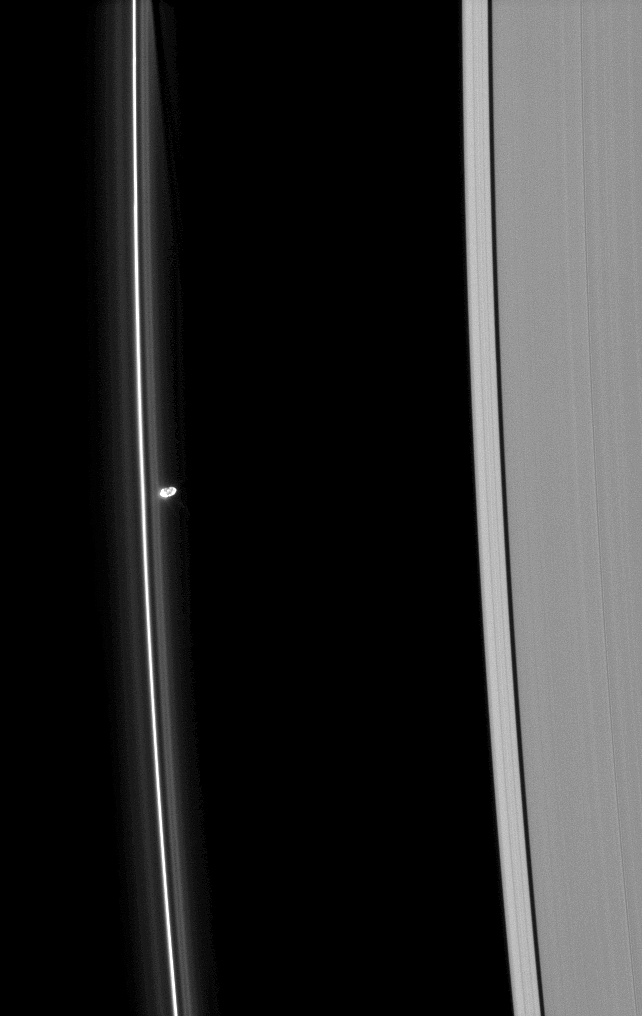

Between the Lines

Prometheus is seen near Saturn’s tenuous F ring as the moon orbits in the Roche Division, between the F and A rings.

The gravity of potato-shaped Prometheus (86 kilometers, or 53 miles across) periodically creates streamer-channels in the F ring. See PIA10461 and PIA10593 to learn more. To watch a movie of this process, see PIA08397. A dark channel from an earlier encounter can be seen in the F ring at the top of the image.

This view looks toward the unilluminated side of the rings from about 51 degrees above the ringplane. The image was taken in visible light with the Cassini spacecraft narrow-angle camera on May 2, 2009. The view was acquired at a distance of approximately 1.5 million kilometers (932,000 miles) from Prometheus and at a Sun-Prometheus-spacecraft, or phase, angle of 108 degrees. Image scale is 9 kilometers (6 miles) per pixel.

The Cassini-Huygens mission is a cooperative project of NASA, the European Space Agency and the Italian Space Agency. The Jet Propulsion Laboratory, a division of the California Institute of Technology in Pasadena, manages the mission for NASA’s Science Mission Directorate, Washington, D.C. The Cassini orbiter and its two onboard cameras were designed, developed and assembled at JPL. The imaging operations center is based at the Space Science Institute in Boulder, Colo.

Credit: NASA/JPL/Space Science Institute